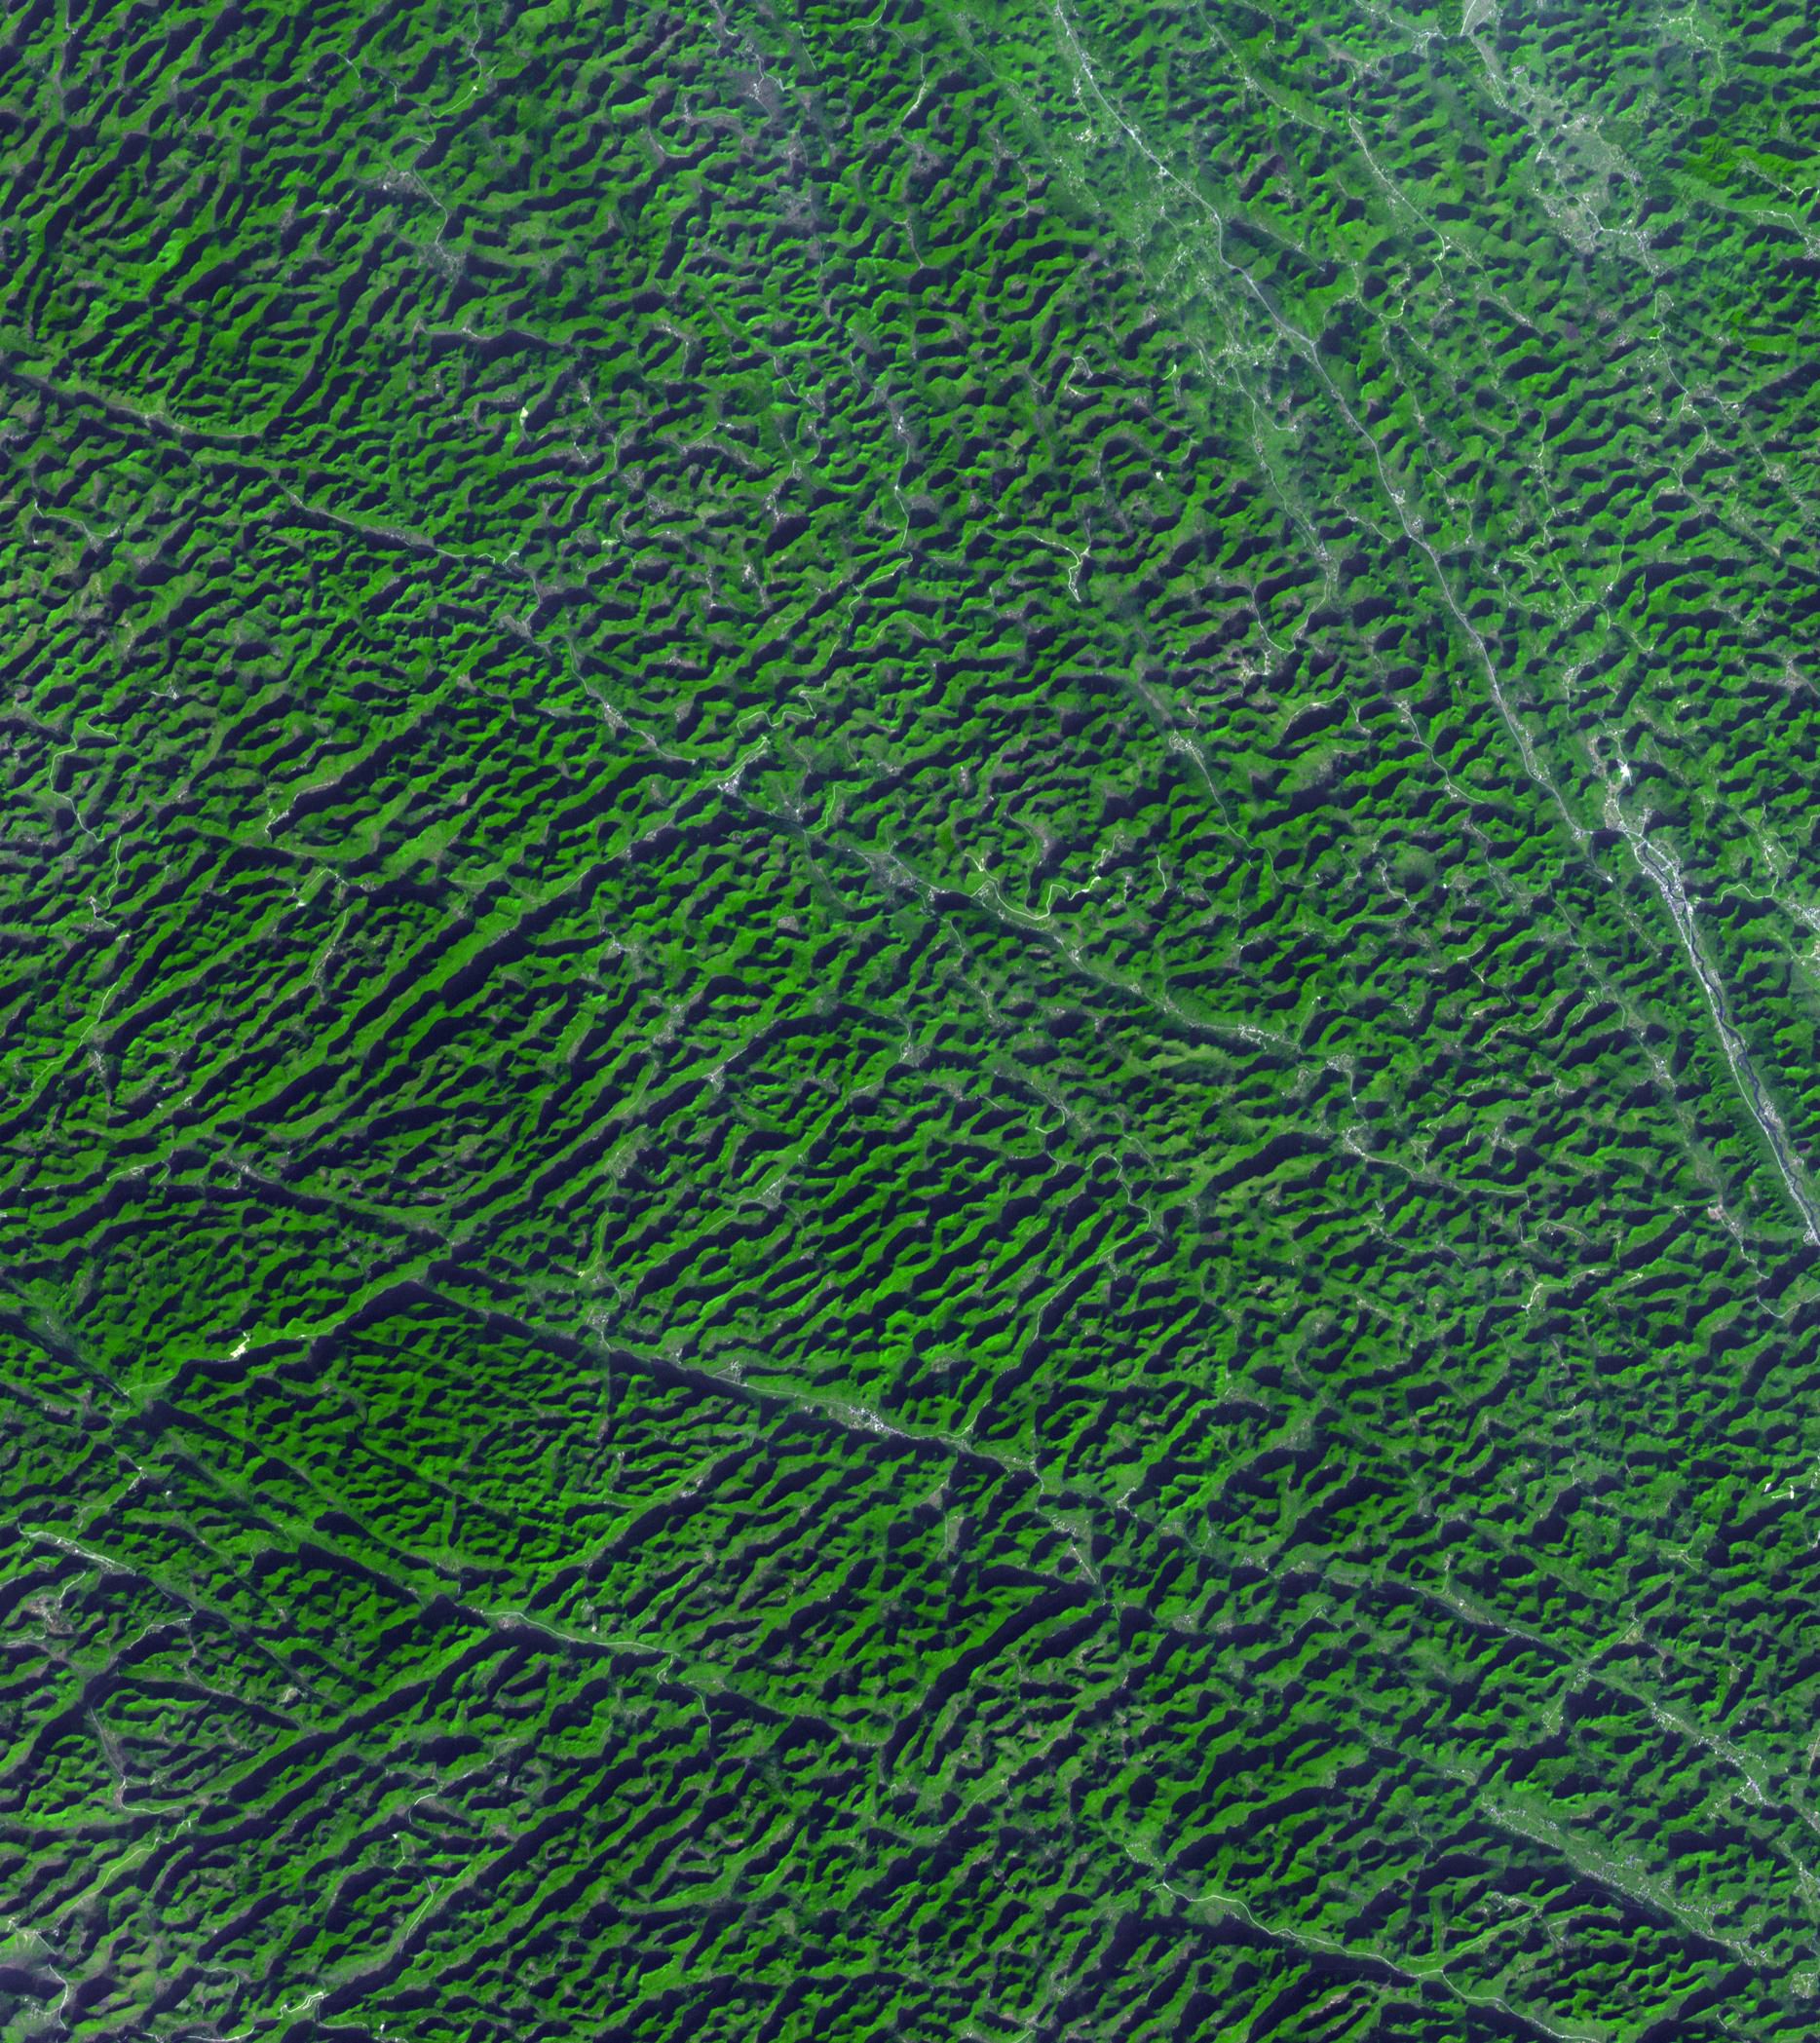

Karst Landscape, China

Karst topography is a geological formation shaped by the dissolution of layers of soluble rock such as limestone. Mature karst landscapes, where more bedrock has been removed than remains, may result in karst towers, or haystack/eggbox landscapes. Beneath the surface, complex underground drainage systems (such as karst aquifers) and extensive caves and cavern systems may form. A good example is found in Guangxi Province in southeast China. The image was acquired December 3, 2013, covers an area of 28 by 31.5 km, and is located at 24 degrees north, 107.9 degrees east.

With its 14 spectral bands from the visible to the thermal infrared wavelength region and its high spatial resolution of 15 to 90 meters (about 50 to 300 feet), ASTER images Earth to map and monitor the changing surface of our planet. ASTER is one of five Earth-observing instruments launched Dec. 18, 1999, on Terra. The instrument was built by Japan’s Ministry of Economy, Trade and Industry. A joint U.S./Japan science team is responsible for validation and calibration of the instrument and data products.

The broad spectral coverage and high spectral resolution of ASTER provides scientists in numerous disciplines with critical information for surface mapping and monitoring of dynamic conditions and temporal change. Example applications are: monitoring glacial advances and retreats; monitoring potentially active volcanoes; identifying crop stress; determining cloud morphology and physical properties; wetlands evaluation; thermal pollution monitoring; coral reef degradation; surface temperature mapping of soils and geology; and measuring surface heat balance.

The U.S. science team is located at NASA’s Jet Propulsion Laboratory, Pasadena, Calif. The Terra mission is part of NASA’s Science Mission Directorate, Washington, D.C.

Credit: NASA/GSFC/METI/ERSDAC/JAROS, and U.S./Japan ASTER Science Team